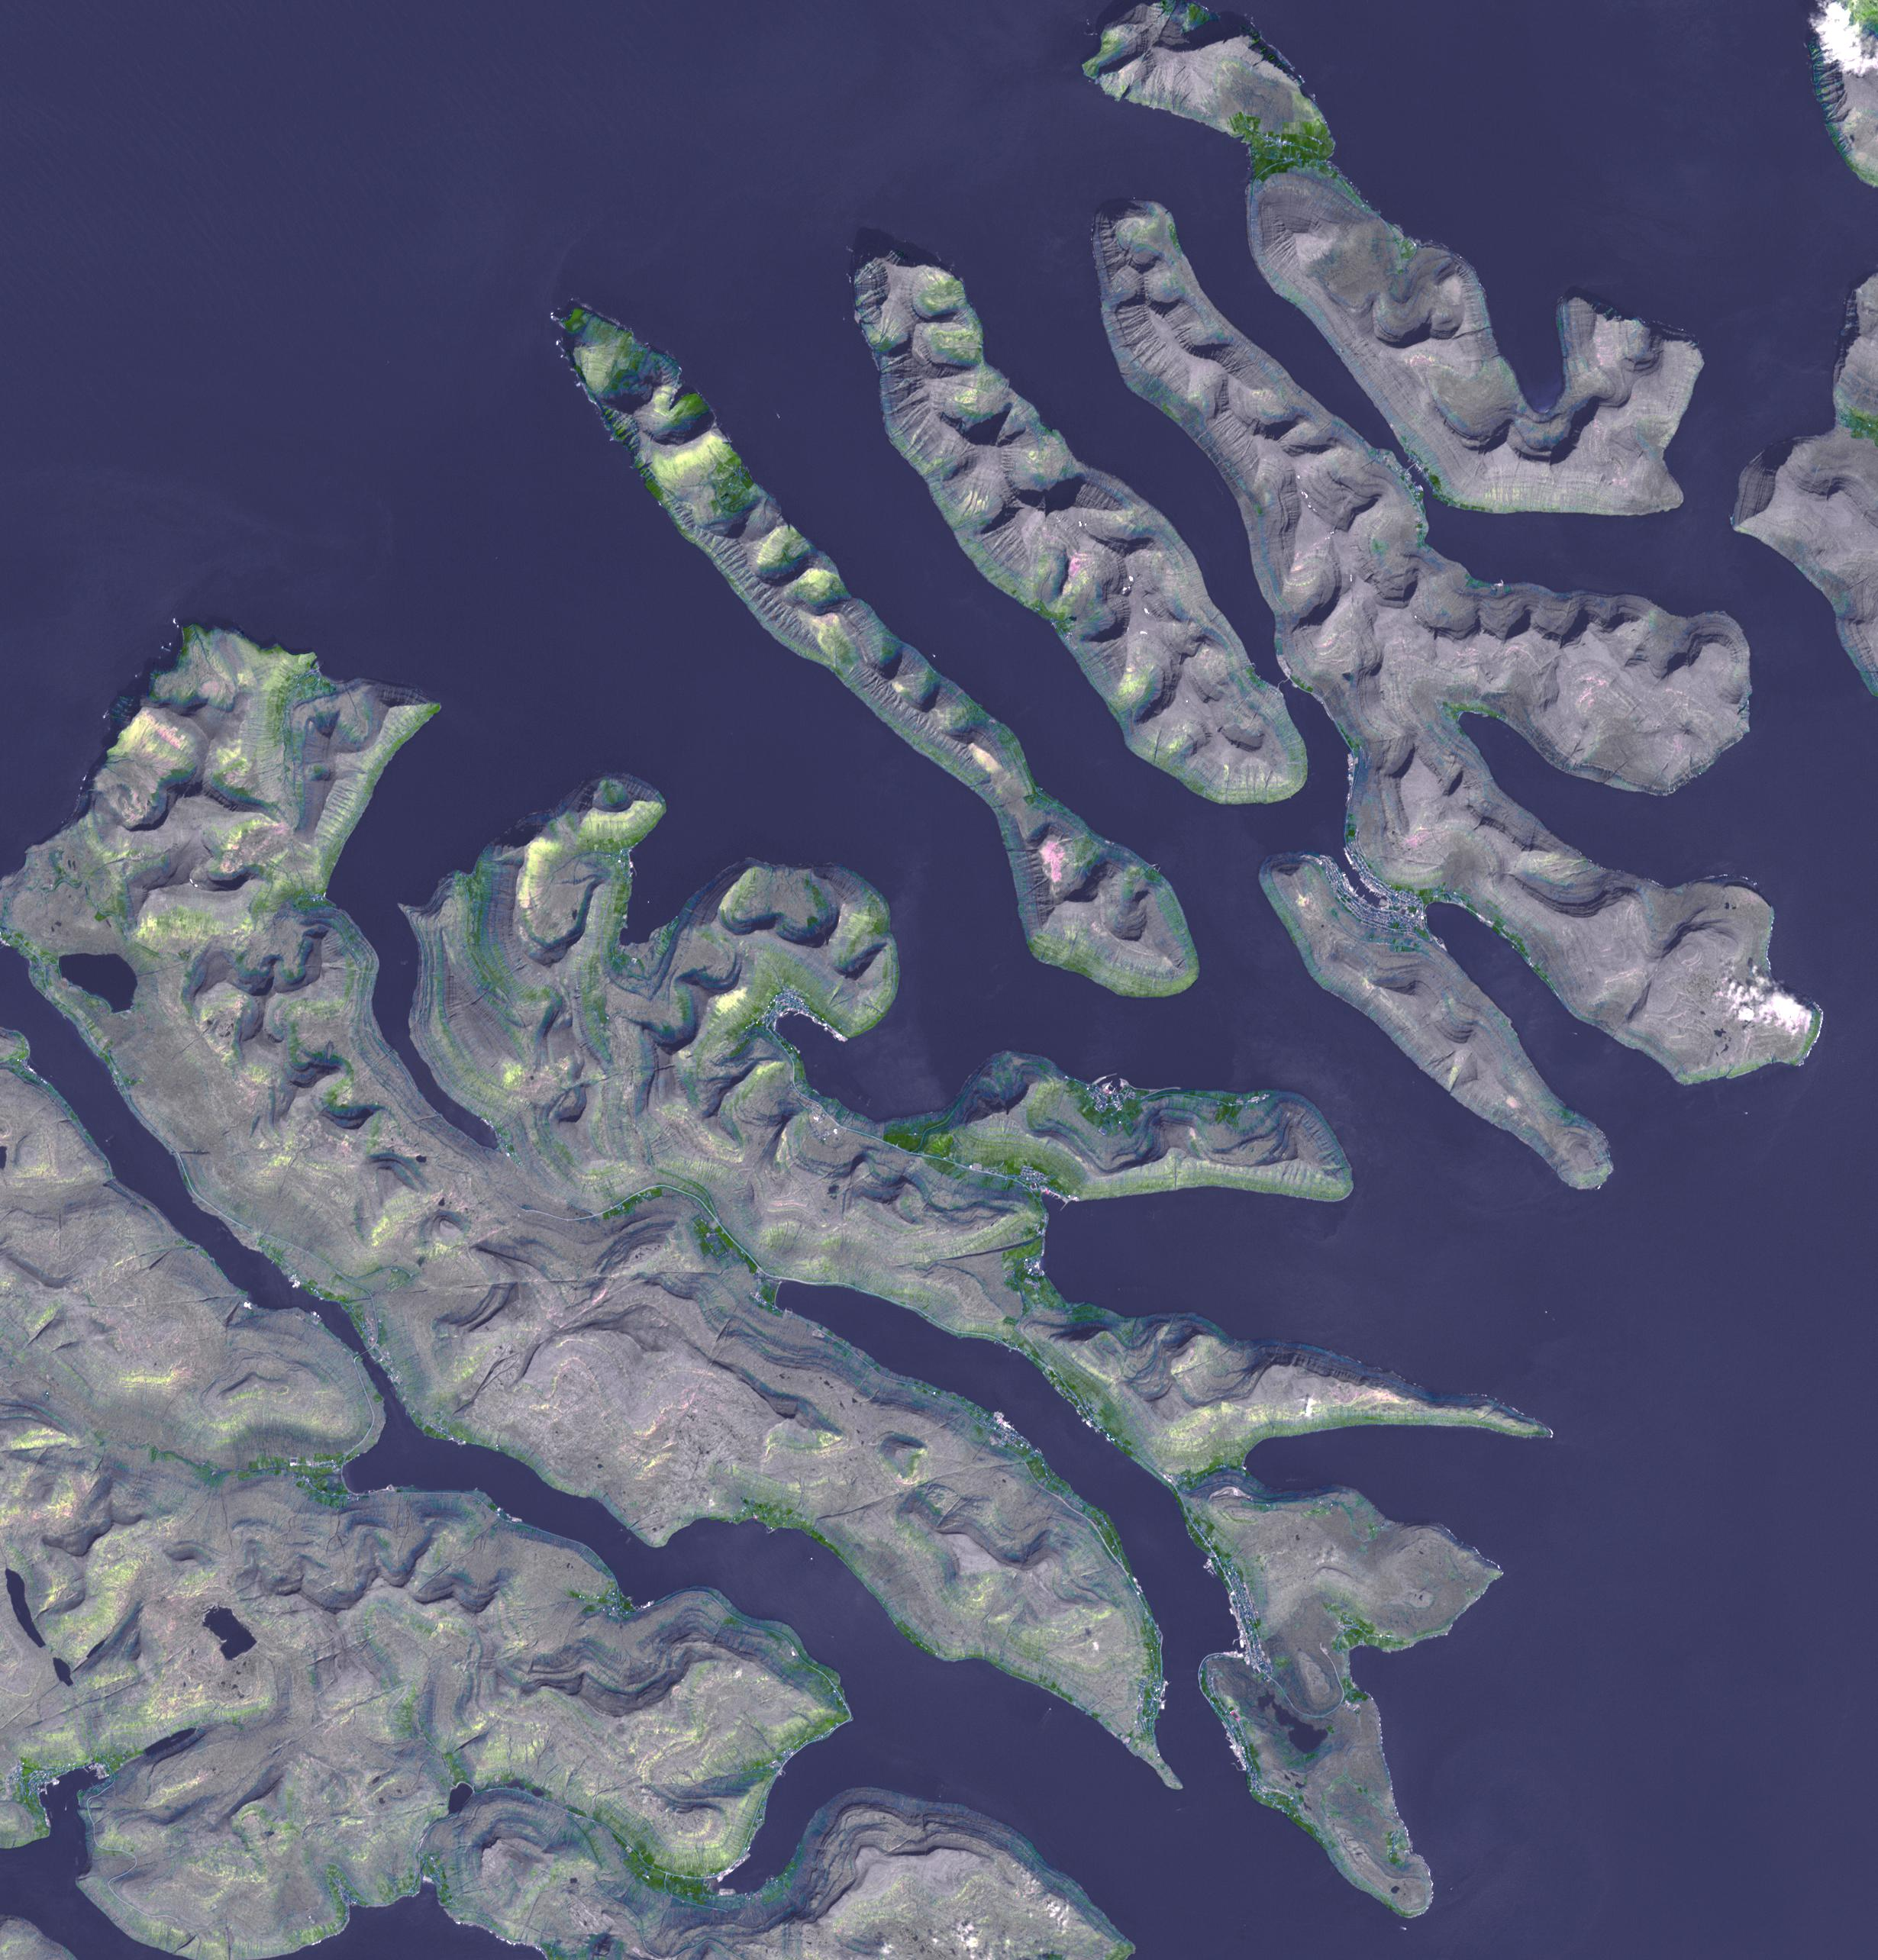

Faroe Islands

The Faroe Islands is an archipelago and autonomous country within the Kingdom of Denmark, comprising 18 major islands. Located 320 km north of Scotland, the islands were first settled in about the 5th century. The population of about 50,000 is almost completely economically dependent on fishing. The islands are entirely volcanic in origin, and were more recently (geologically speaking) sculpted by numerous glaciers, leaving aretes, cirques, and tarns. The image of the northern part of the Islands was acquired June 6, 2007, covers an area of 37 by 38.5 km, and is located at 62.2 degrees north, 6.7 degrees west.

With its 14 spectral bands from the visible to the thermal infrared wavelength region and its high spatial resolution of 15 to 90 meters (about 50 to 300 feet), ASTER images Earth to map and monitor the changing surface of our planet. ASTER is one of five Earth-observing instruments launched Dec. 18, 1999, on Terra. The instrument was built by Japan’s Ministry of Economy, Trade and Industry. A joint U.S./Japan science team is responsible for validation and calibration of the instrument and data products.

The broad spectral coverage and high spectral resolution of ASTER provides scientists in numerous disciplines with critical information for surface mapping and monitoring of dynamic conditions and temporal change. Example applications are: monitoring glacial advances and retreats; monitoring potentially active volcanoes; identifying crop stress; determining cloud morphology and physical properties; wetlands evaluation; thermal pollution monitoring; coral reef degradation; surface temperature mapping of soils and geology; and measuring surface heat balance.

The U.S. science team is located at NASA’s Jet Propulsion Laboratory, Pasadena, Calif. The Terra mission is part of NASA’s Science Mission Directorate, Washington, D.C.

Credit: NASA/GSFC/METI/ERSDAC/JAROS, and U.S./Japan ASTER Science Team